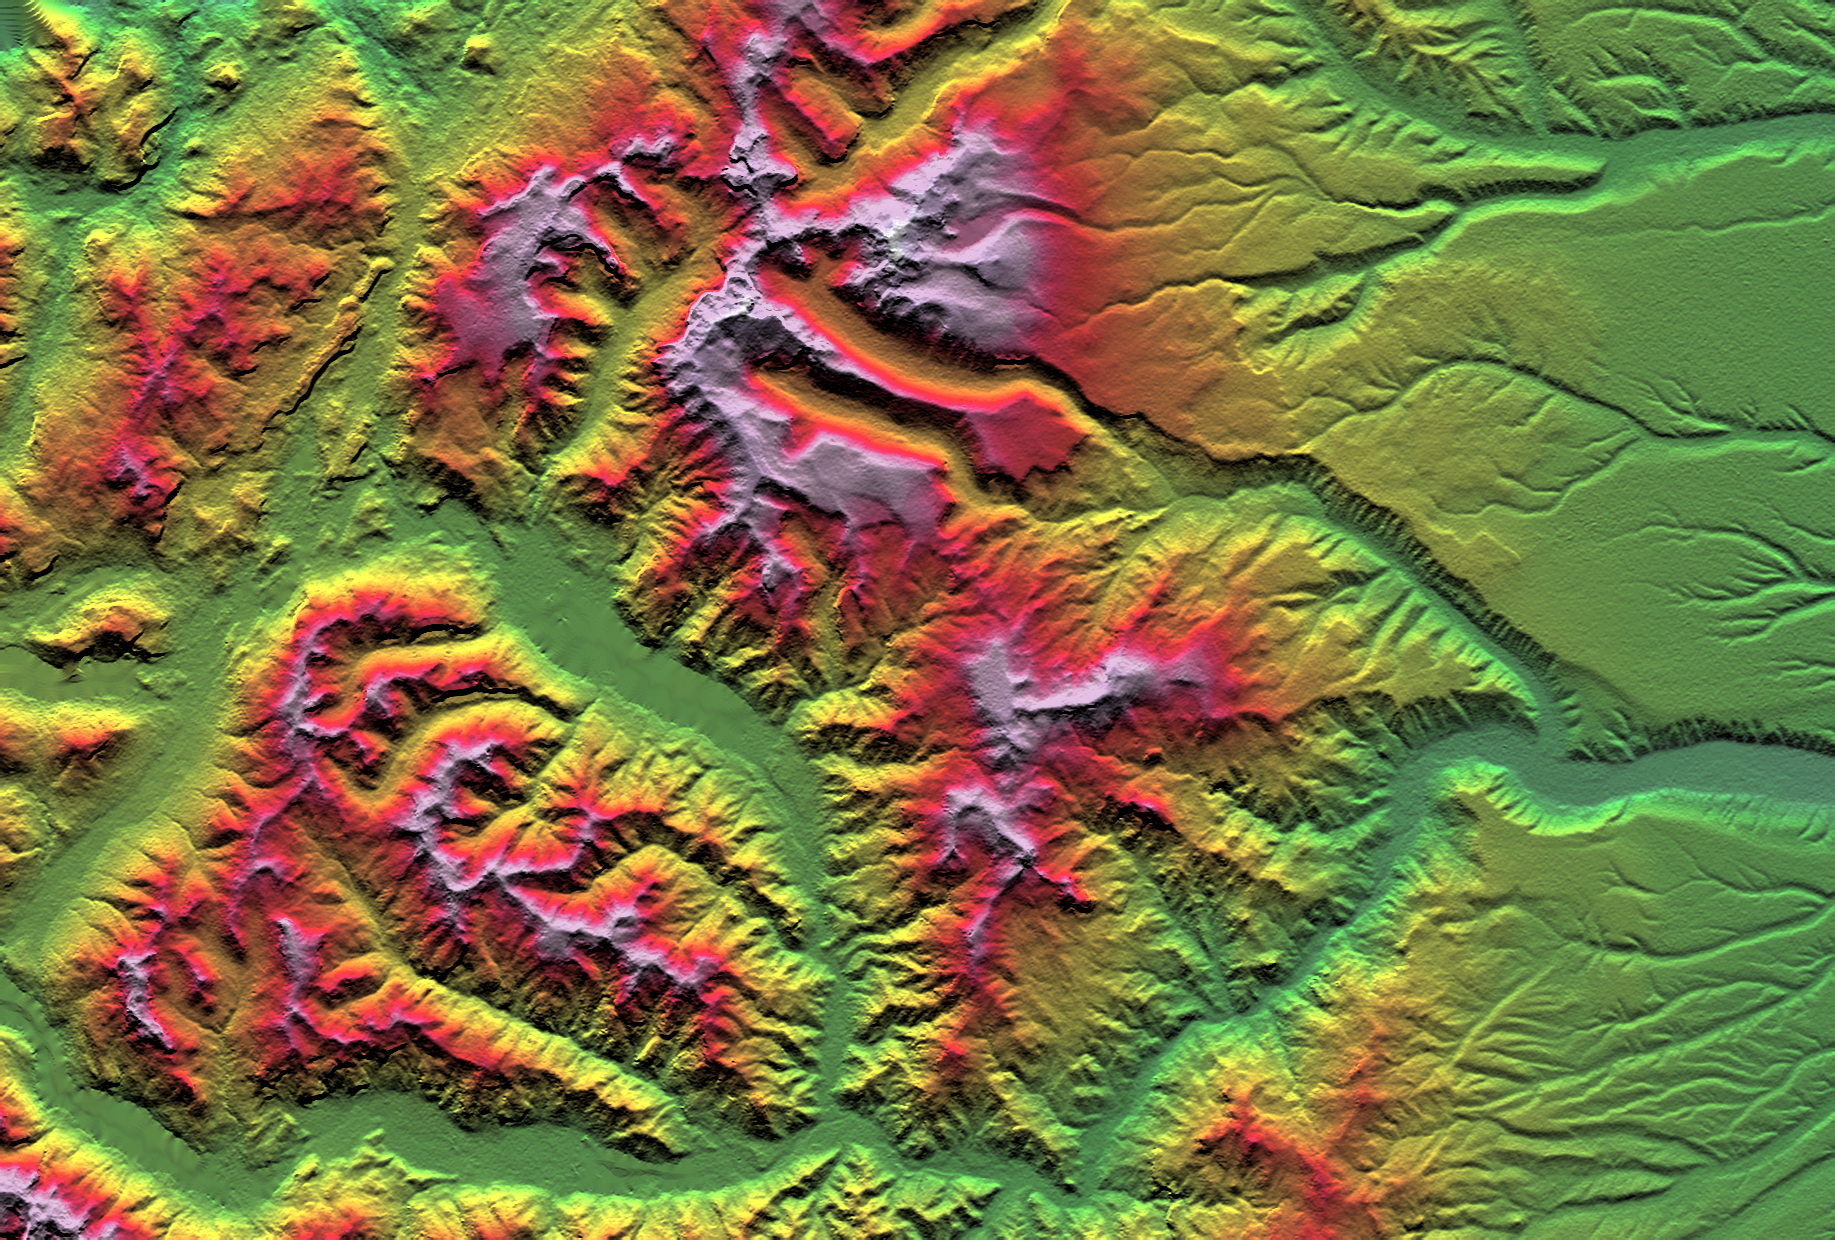

SRTM Colored Height and Shaded Relief: Laguna Mellquina, Andes Mountains, Argentina

This depiction of an area south of San Martin de Los Andes, Argentina, is the first Shuttle Radar Topography Mission (SRTM) view of the Andes Mountains, the tallest mountain chain in the western hemisphere. This particular site does not include the higher Andes peaks, but it does include steep-sided valleys and other distinctive landforms carved by Pleistocene glaciers. Elevations here range from about 700 to 2,440 meters (2,300 to 8,000 feet). This region is very active tectonically and volcanically, and the landforms provide a record of the changes that have occurred over many thousands of years. Large lakes fill the broad mountain valleys, and the spectacular scenery here makes this area a popular resort destination for Argentinians.

Two visualization methods were combined to produce this image: shading and color coding of topographic height. The shade image was derived by computing topographic slope in the north-south direction. Northern slopes appear bright and southern slopes appear dark, as would be the case at noon at this latitude in the southern hemisphere. Color coding is directly related to topographic height, with green at the lower elevations, rising through yellow, red, and magenta, to white at the highest elevations.

Elevation data used in this image was acquired by the Shuttle Radar Topography Mission aboard Space Shuttle Endeavour, launched on February 11, 2000. SRTM used the same radar instrument that comprised the Spaceborne Imaging Radar-C/X-Band Synthetic Aperture Radar (SIR-C/X-SAR) that flew twice on the Space Shuttle Endeavour in 1994. SRTM was designed to collect three-dimensional measurements of the Earth’s surface. To collect the 3-D data, engineers added a 60-meter-long (200-foot) mast, installed additional C-band and X-band antennas, and improved tracking and navigation devices. The mission is a cooperative project between the National Aeronautics and Space Administration (NASA), the National Imagery and Mapping Agency (NIMA) of the U.S. Department of Defense (DoD), and the German and Italian space agencies. It is managed by NASA’s Jet Propulsion Laboratory, Pasadena, CA, for NASA’s Earth Science Enterprise, Washington, DC.

Size: 55.0 x 37.2 kilometers ( 34.1 x 23.1 miles)
Location: 40.4 deg. South lat., 71.3 deg. West lon.
Orientation: North toward the top
Image Data: Shaded and colored SRTM elevation model
Date Acquired: February 2000

Credit: NASA/JPL/NIMA